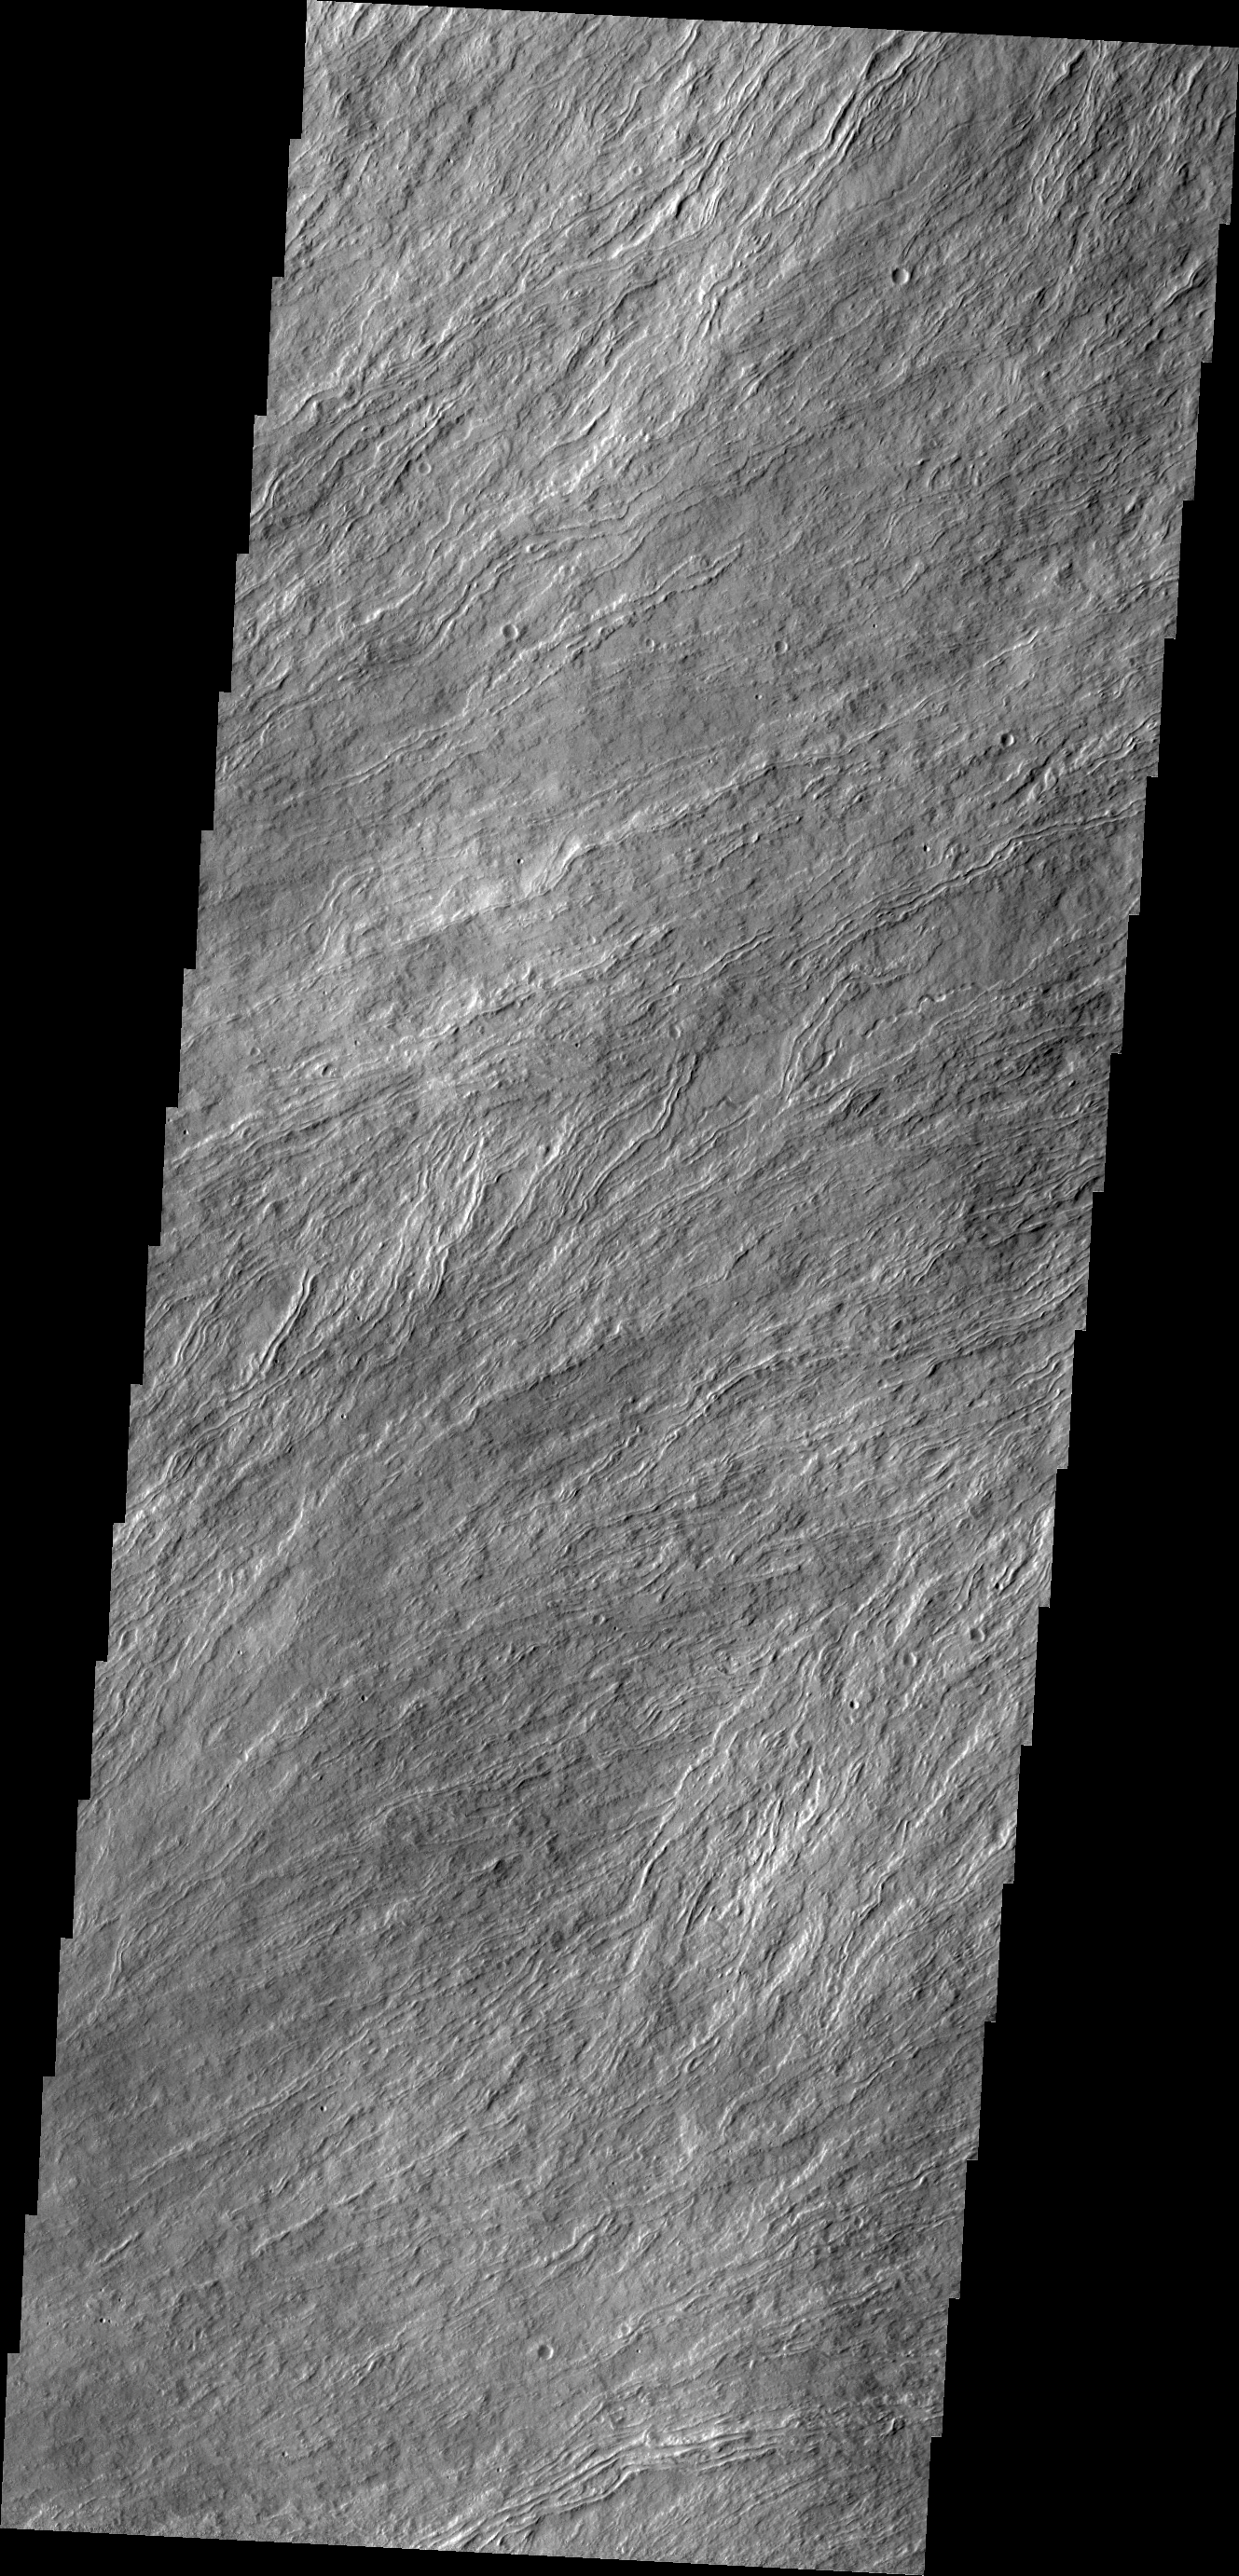

Olympus Mons Flows

Many surface lava flows on the flanks of Olympus Mons are confined to narrow channels, like the ones in today’s VIS image.

Credit: NASA/JPL/ASU